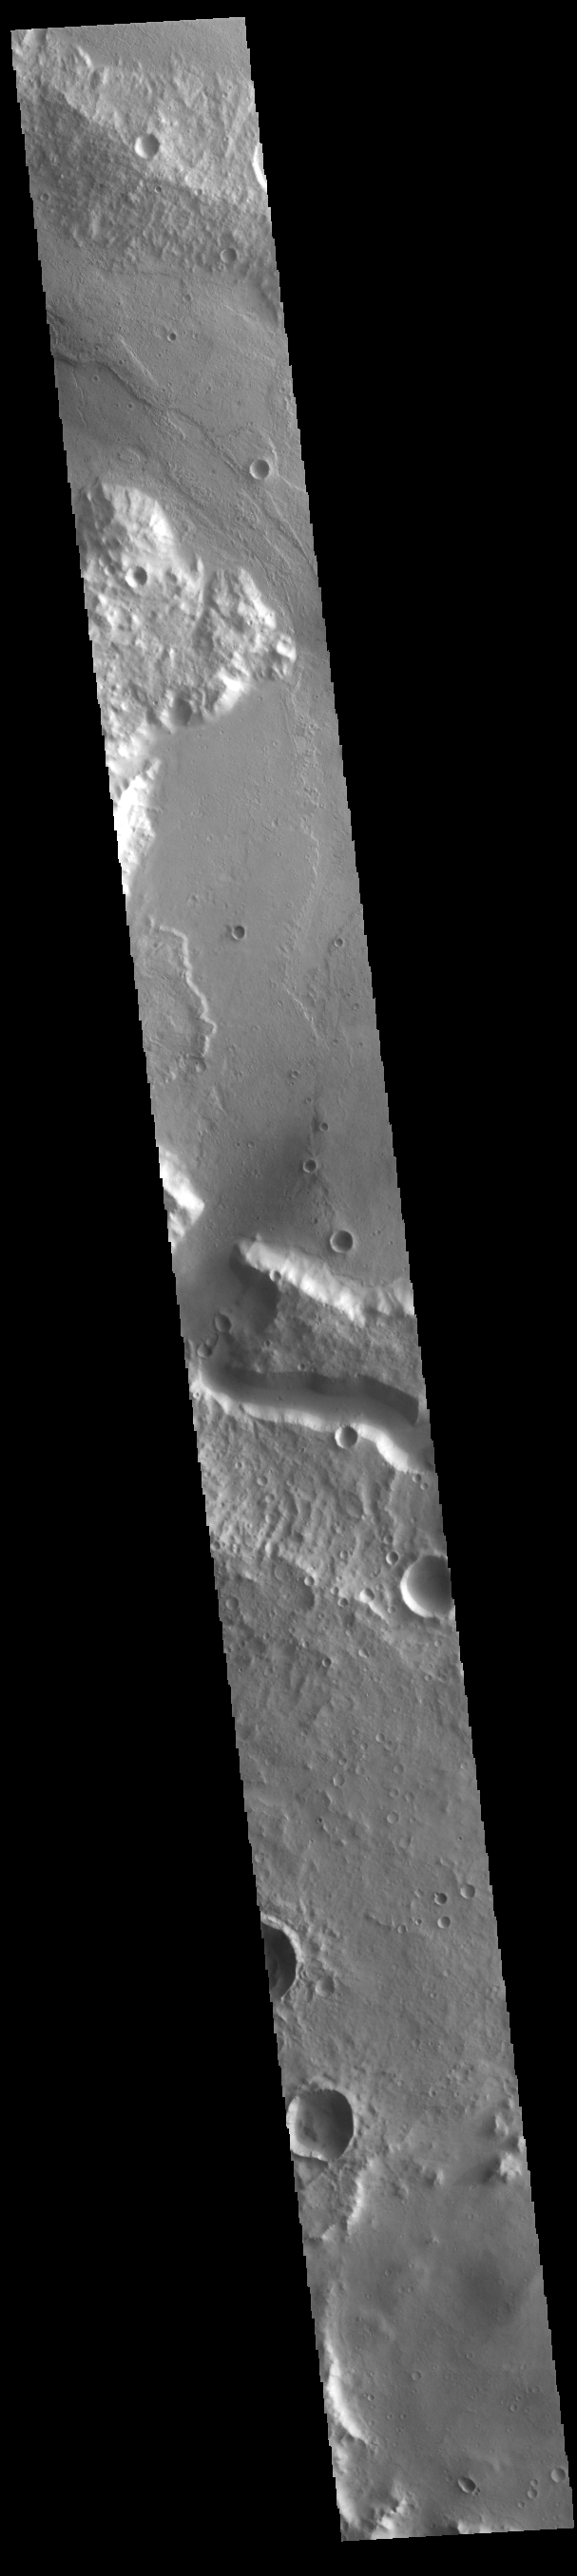

Tinto Vallis

The wide channel in the center of this VIS image is Tinto Vallis. This northward flowing channel is 180 km (112 miles) long and is located in northern Hesperia Planum. Tinto Vallis arises in the plains of Herperia Planum and empties into Palos Crater. In this image Tinto Vallis doglegs to the north, entering Palos Crater, and then exiting again into the northern lowland of Amenthes Planum.

Credit: NASA/JPL-Caltech/ASU